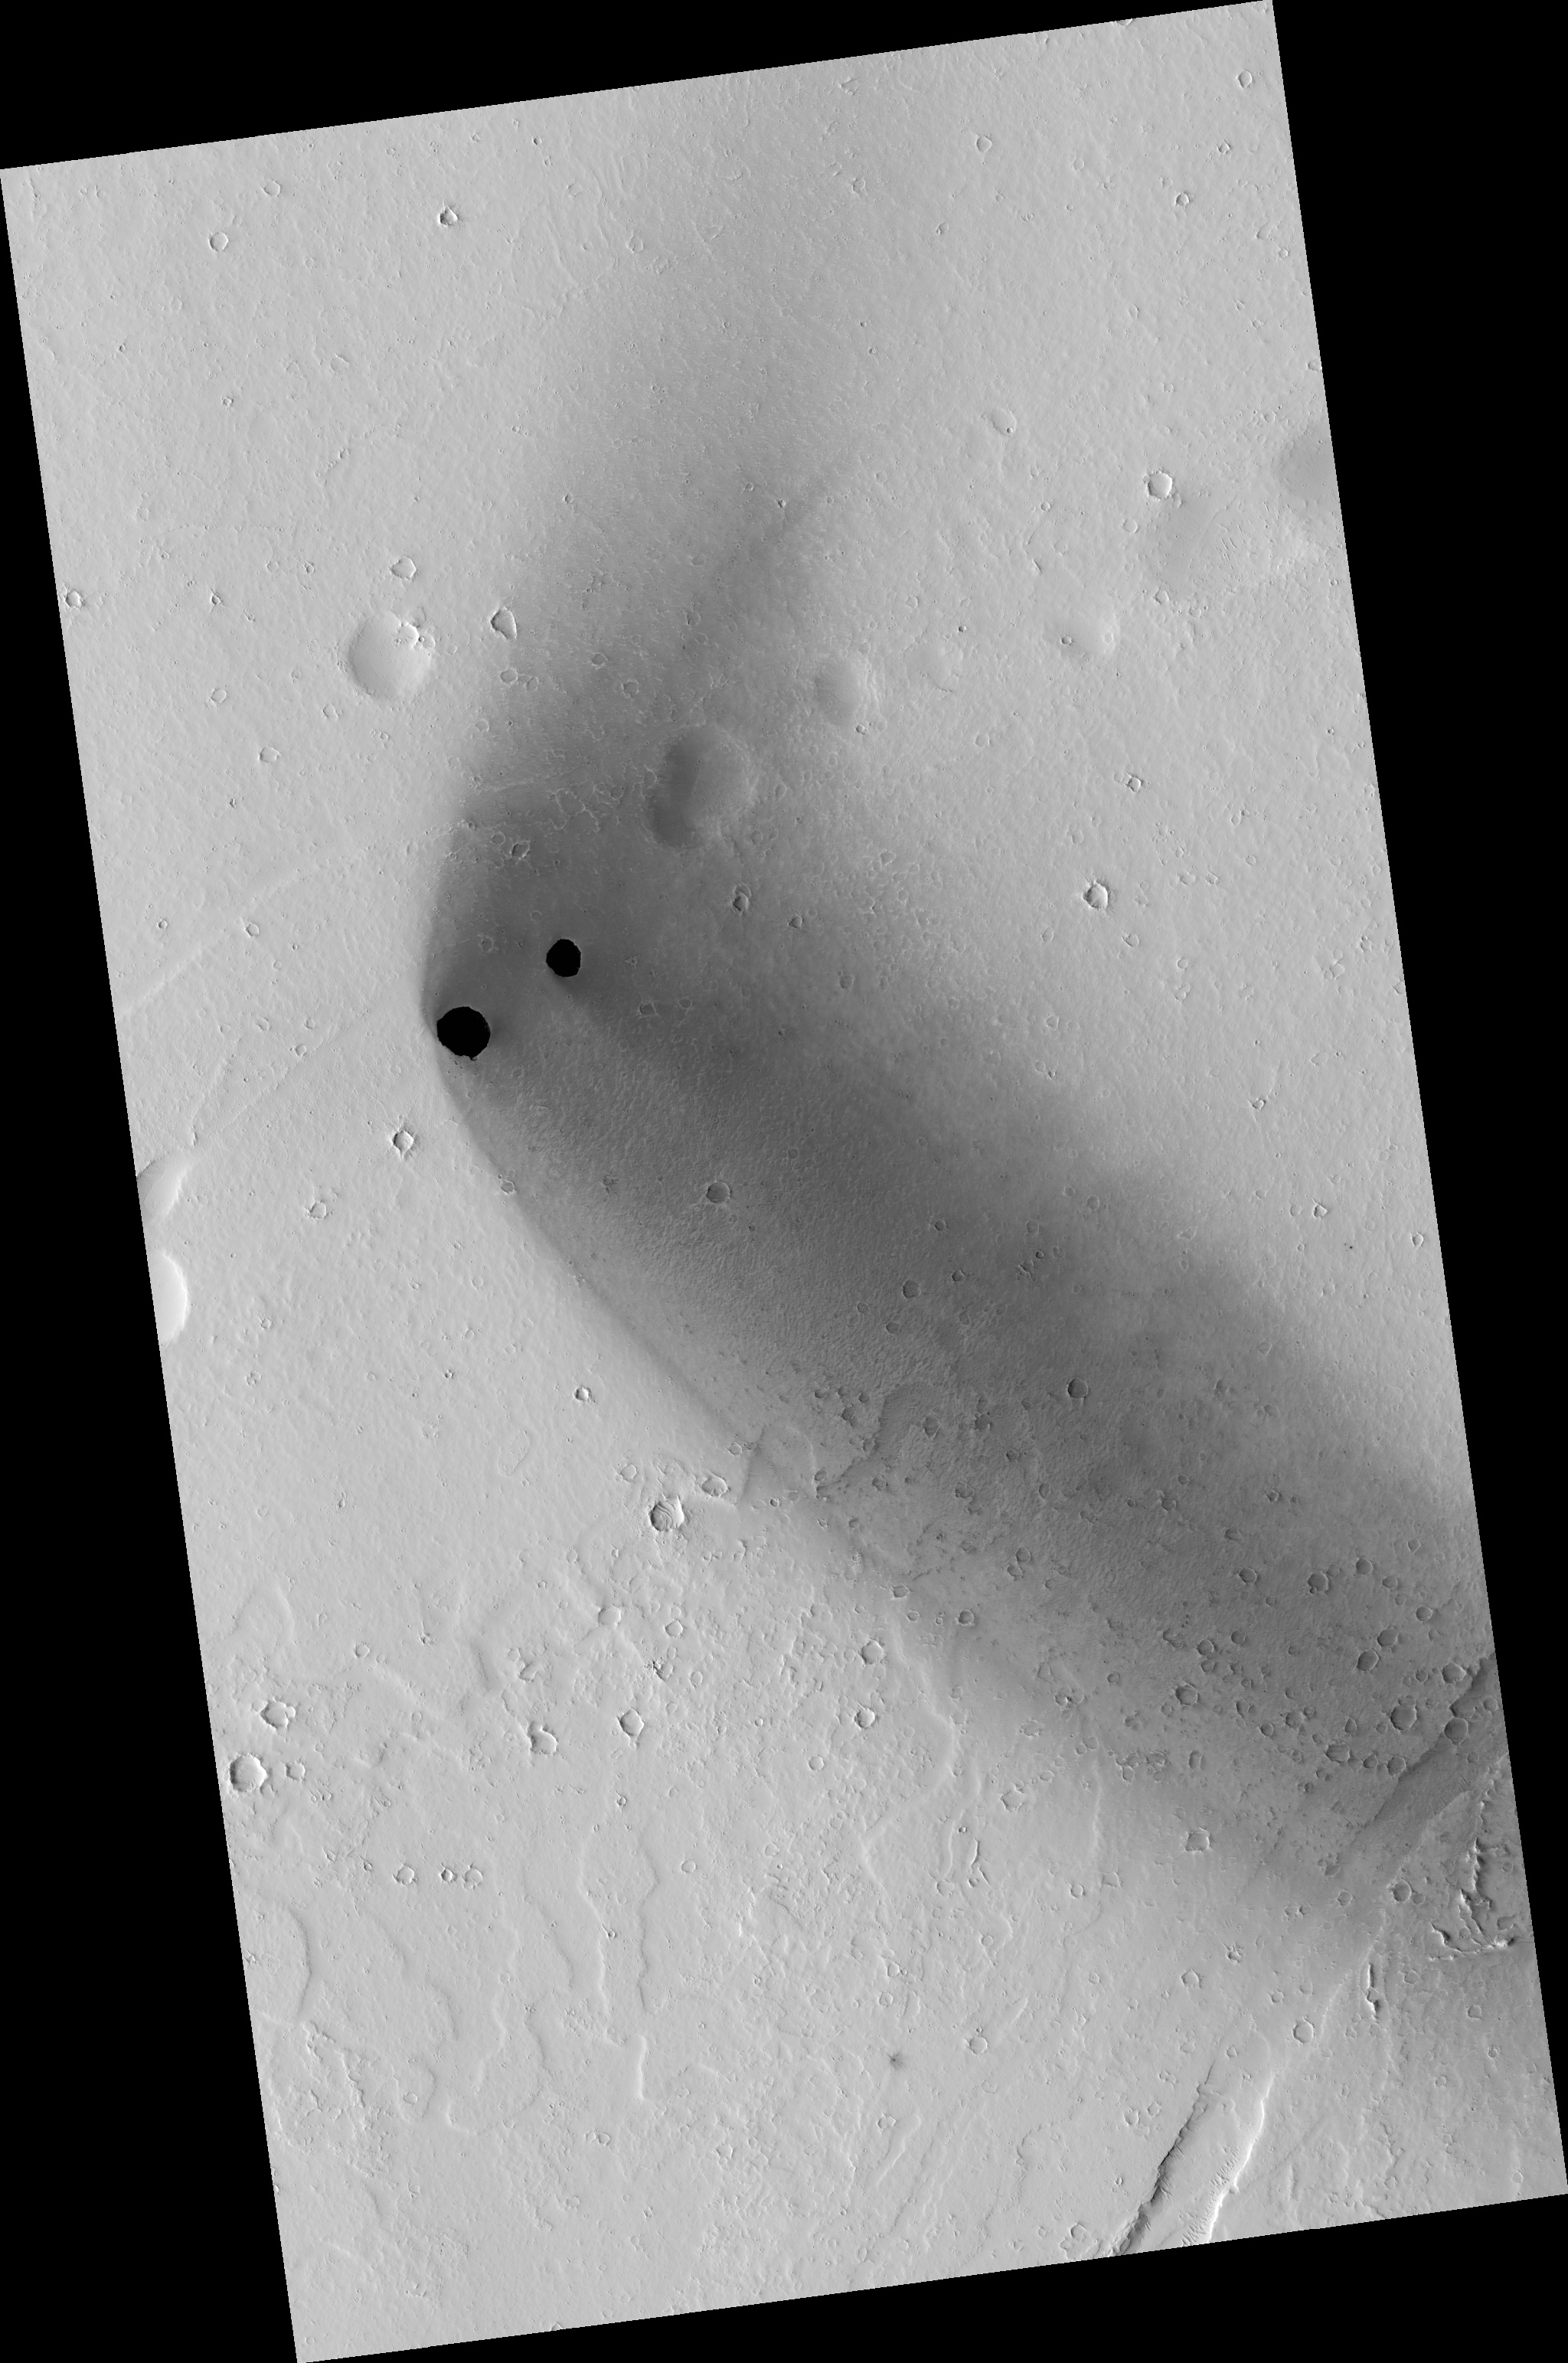

Dark Rimless Pits in the Tharsis Region

Two dark, rimless pits are located to the northwest of Ascraeus Mons in the Tharsis volcanic region of Mars. These pits are approximately 180 meters (591 feet) and 310 meters (1,017 feet) in diameter. They are situated in the midst of a wispy, dark, boomerang-shaped deposit.

The pits are aligned with what appear to be larger, degraded depressions. The wispy deposit may consist of dark material blown out of the pits or from some other source.

Figure A and Figure B are close-ups of the two pits. These images have been highly processed to reveal the surface details within each pit. The eastern and smaller of the two pits (A) contains boulders and sediment along its walls and brighter, wind-shaped dune sediments on its floor. The larger, western pit (B) contains sediment and boulders with faint dune-like patterns visible on the deepest part of the floor. Both pits have steep eastern walls and more gently sloped western walls that transition gradually into the pit floor. Steep, resistant ledges containing boulders that overhang and obscure the pit floors form the eastern walls.

Careful study of the walls and floors of the pits, as well as of the surrounding terrain, will help unravel the complicated series of processes that must have been responsible for their formation and subsequent modification.

This image covers an area about 6 kilometers (4 miles) wide. It is one product from a Nov. 1, 2010, HiRISE observation catalogued as ESP_019997_1975, of an area centered at 17.2 degrees north latitude, 247.6 degrees east longitude. Other image products from this observation are available at http://hirise.lpl.arizona.edu/ESP_019997_1975.

NASA’s Jet Propulsion Laboratory, a division of the California Institute of Technology in Pasadena, manages the Mars Reconnaissance Orbiter for NASA’s Science Mission Directorate, Washington. Lockheed Martin Space Systems, Denver, built the spacecraft. The High Resolution Imaging Science Experiment is operated by the University of Arizona, Tucson, and the instrument was built by Ball Aerospace & Technologies Corp., Boulder, Colo.

Credit: NASA/JPL-Caltech/University of Arizona